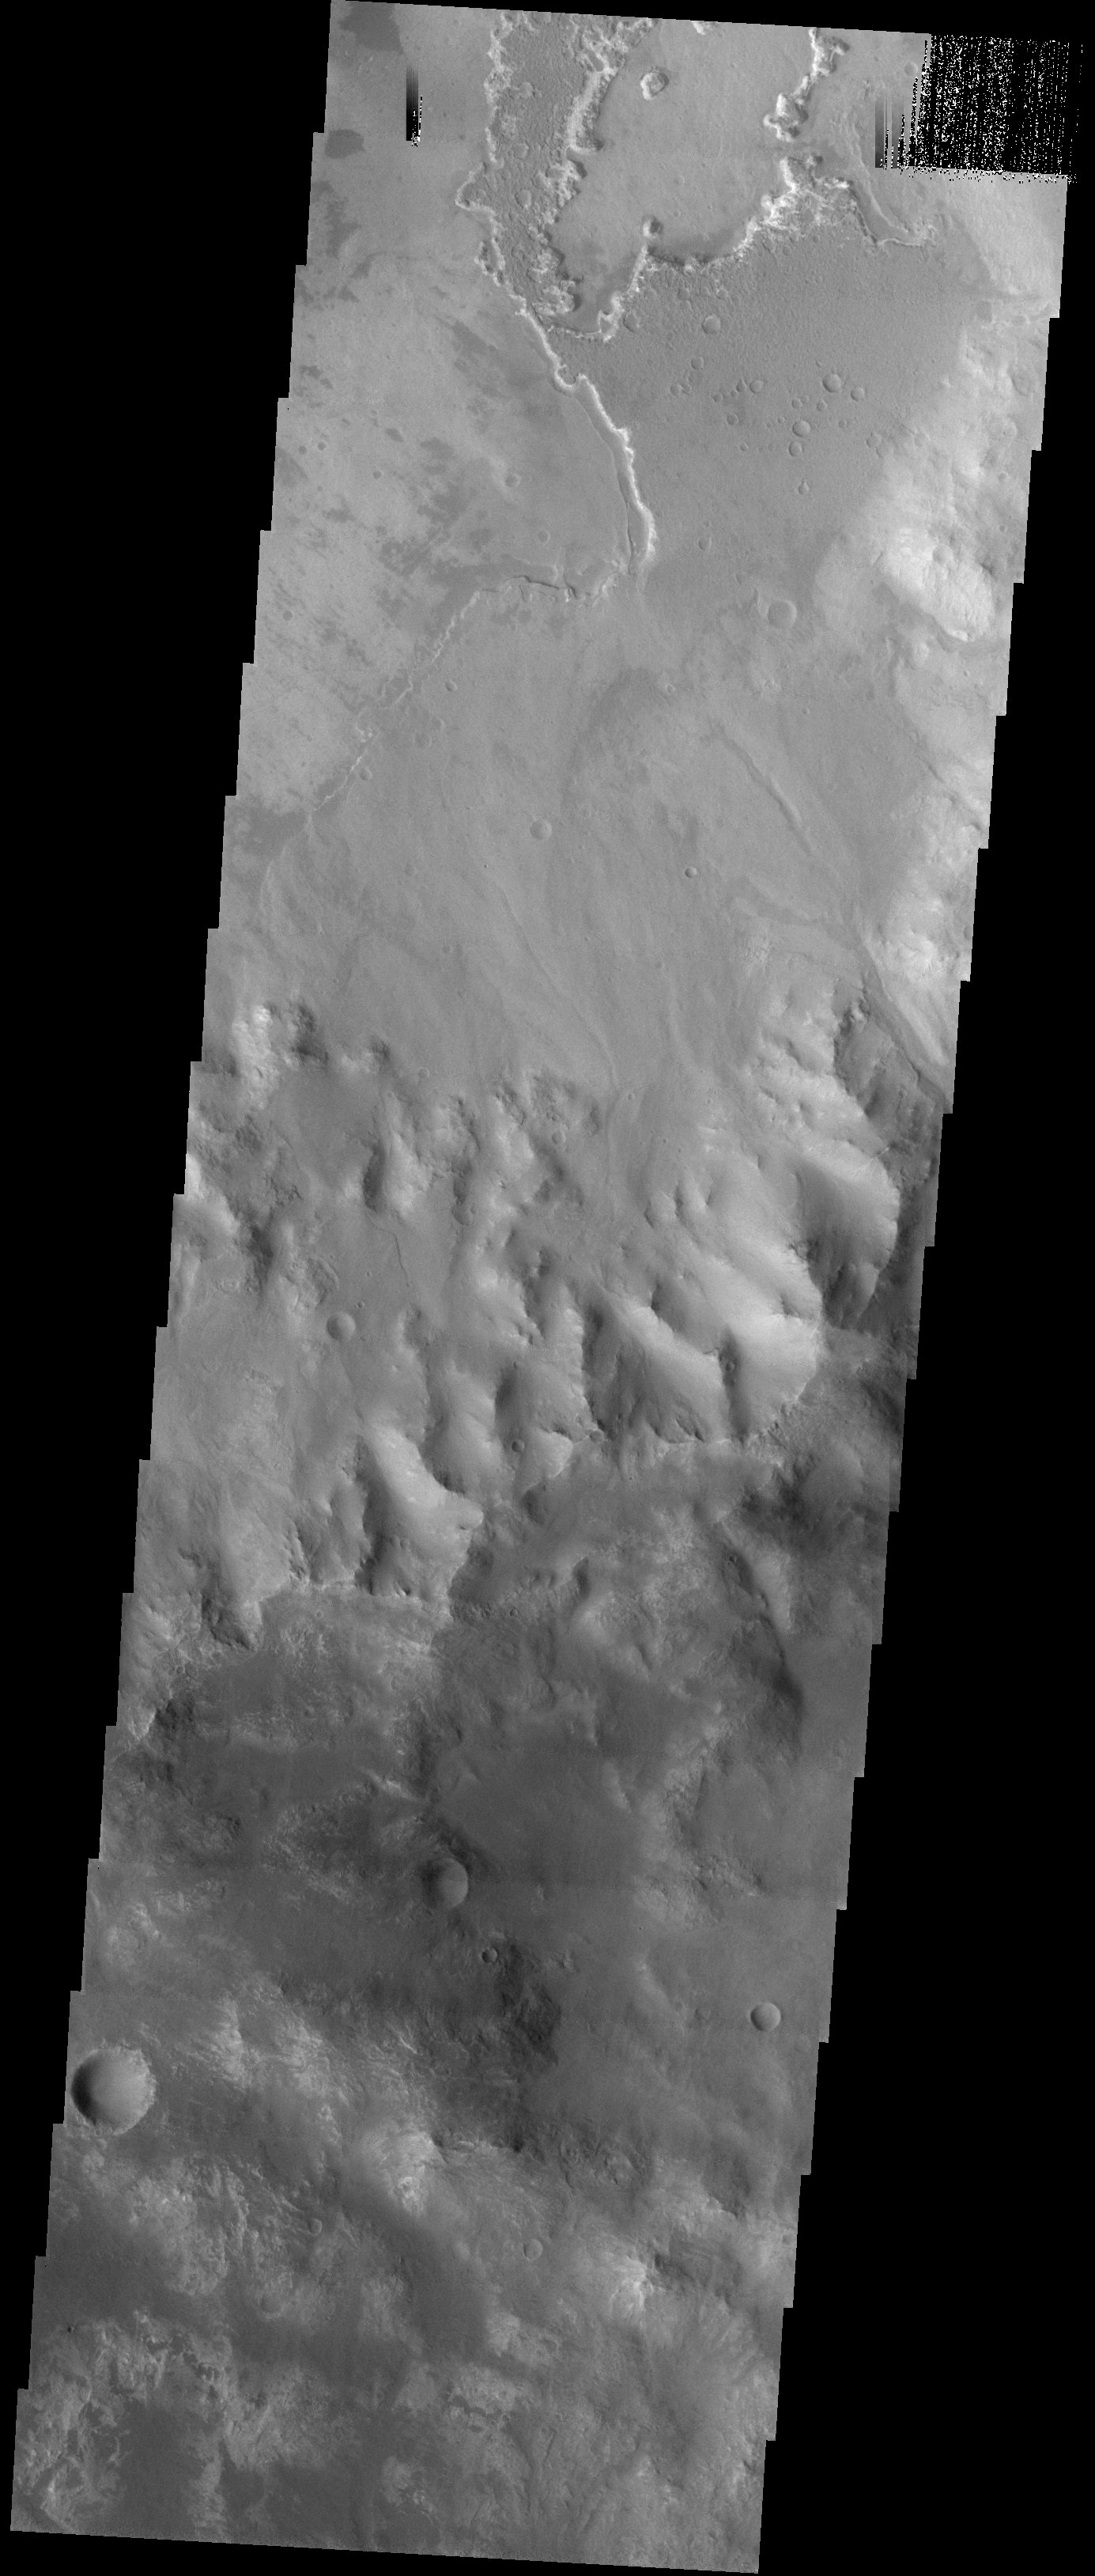

Ritchey Crater

Released 8 October 2003

Layered material can be seen eroding out of this crater. Some small channels are also visible on the deposit.

Image information: VIS instrument. Latitude -29, Longitude 309.3 East (50.7 West). 19 meter/pixel resolution.

Note: this THEMIS visual image has not been radiometrically nor geometrically calibrated for this preliminary release. An empirical correction has been performed to remove instrumental effects. A linear shift has been applied in the cross-track and down-track direction to approximate spacecraft and planetary motion. Fully calibrated and geometrically projected images will be released through the Planetary Data System in accordance with Project policies at a later time.

NASA’s Jet Propulsion Laboratory manages the 2001 Mars Odyssey mission for NASA’s Office of Space Science, Washington, D.C. The Thermal Emission Imaging System (THEMIS) was developed by Arizona State University, Tempe, in collaboration with Raytheon Santa Barbara Remote Sensing. The THEMIS investigation is led by Dr. Philip Christensen at Arizona State University. Lockheed Martin Astronautics, Denver, is the prime contractor for the Odyssey project, and developed and built the orbiter. Mission operations are conducted jointly from Lockheed Martin and from JPL, a division of the California Institute of Technology in Pasadena.

Credit: NASA/JPL/Arizona State University